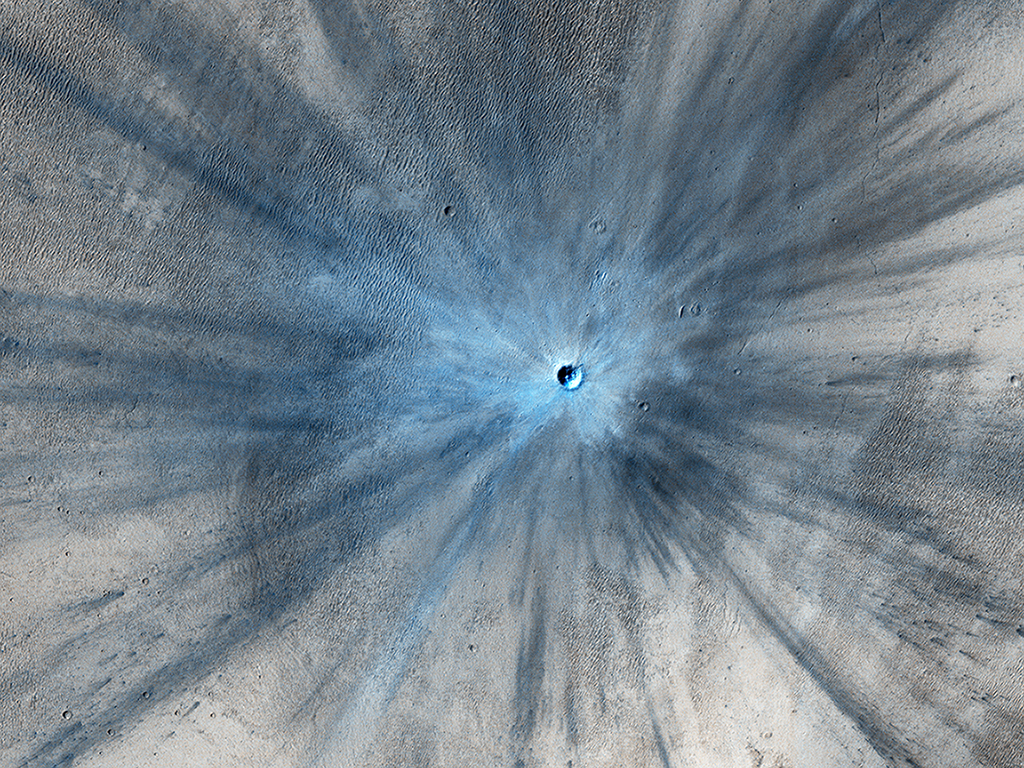

A Spectacular New Martian Impact Crater

A dramatic, fresh impact crater dominates this image taken by the High Resolution Imaging Science Experiment (HiRISE) camera on NASA’s Mars Reconnaissance Orbiter on Nov. 19, 2013. Researchers used HiRISE to examine this site because the orbiter’s Context Camera had revealed a change in appearance here between observations in July 2010 and May 2012, bracketing the formation of the crater between those observations.

The crater spans approximately 100 feet (30 meters) in diameter and is surrounded by a large, rayed blast zone. Because the terrain where the crater formed is dusty, the fresh crater appears blue in the enhanced color of the image, due to removal of the reddish dust in that area. Debris tossed outward during the formation of the crater is called ejecta. In examining ejecta’s distribution, scientists can learn more about the impact event. The explosion that excavated this crater threw ejecta as far as 9.3 miles (15 kilometers).

The crater is at 3.7 degrees north latitude, 53.4 degrees east longitude on Mars. Before-and-after imaging that brackets appearance dates of fresh craters on Mars has indicated that impacts producing craters at least 12.8 feet (3.9 meters) in diameter occur at a rate exceeding 200 per year globally. Few of the scars are as dramatic in appearance as this one.

This image is one product from the HiRISE observation catalogued as ESP_034285_1835. Other products from the same observation are available at http://uahirise.org/ESP_034285_1835.

HiRISE is one of six instruments on NASA’s Mars Reconnaissance Orbiter. The University of Arizona, Tucson, operates HiRISE, which was built by Ball Aerospace & Technologies Corp., Boulder, Colo. NASA’s Jet Propulsion Laboratory, a division of the California Institute of Technology in Pasadena, manages the Mars Reconnaissance Orbiter and project for NASA’s Science Mission Directorate, Washington.

Credit: NASA/JPL-Caltech/Univ. of Arizona